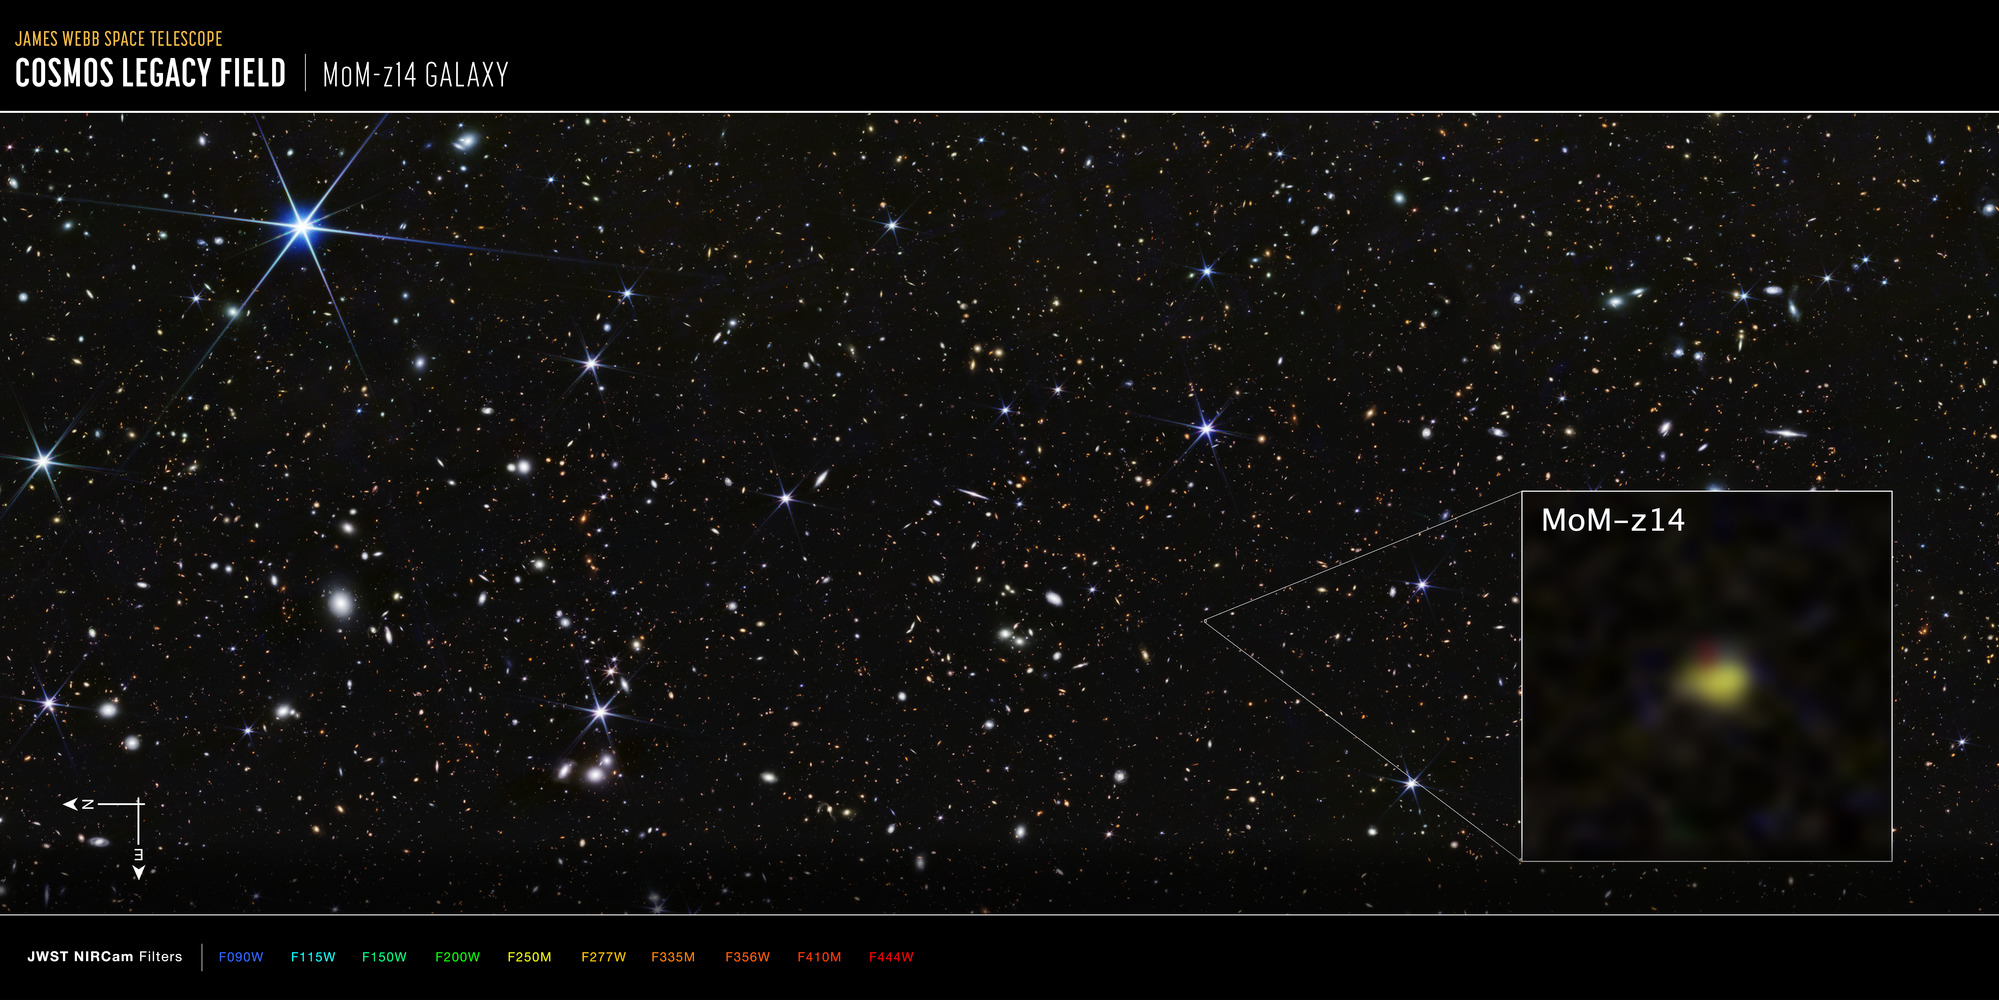

COSMOS Field MoM-z14 Galaxy (NIRCam Compass Image)

This image of the COSMOS Legacy Field captured by Webb’s NIRCam (Near-Infrared Camera) highlights the galaxy MoM-z14, with compass arrows and color key for reference. MoM-z14 is currently the farthest galaxy Webb has detected.

The north and east compass arrows show the orientation of the image on the sky. Note that the relationship between north and east on the sky (as seen from below) is flipped relative to direction arrows on a map of the ground (as seen from above).

This image shows near-infrared wavelengths of light that have been translated into visible-light colors. The color key shows which NIRCam filters were used. The color of each filter name is the visible-light color used to represent the infrared light that passes through that filter.

Credit: Image: NASA, ESA, CSA, STScI, Rohan Naidu (MIT); Image Processing: Joseph DePasquale (STScI)